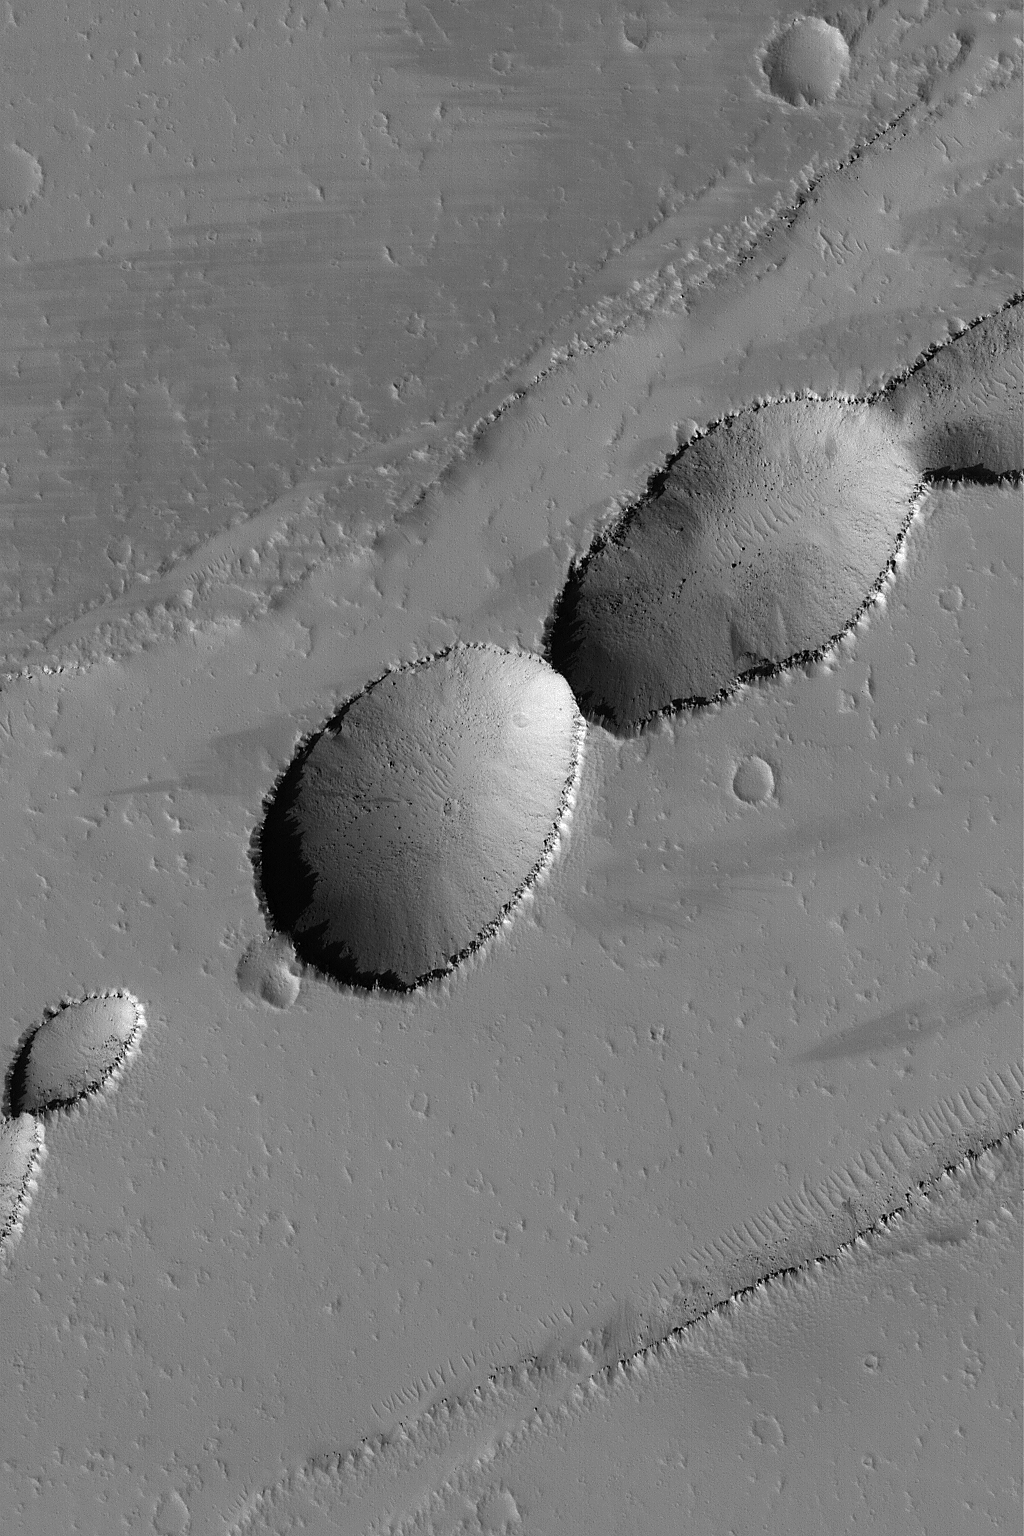

Pits Near Rhabon Valles

25 June 2004
This Mars Global Surveyor (MGS) Mars Orbiter Camera (MOC) image shows a series of pits running down the center of a broad, shallow trough called a graben. On Mars, many such troughs, and attendant pits, are the result of geologic forces that extended the crust as the Tharsis region of Mars bulged outward to form what is known as, well, the Tharsis Bulge. This graben and pit chain are located near the Rhabon Valles around 23.8°N, 92.3°W. The image covers an area about 3 km (1.9 mi) wide; sunlight illuminates the scene from the lower left.

Credit: NASA/JPL/Malin Space Science Systems